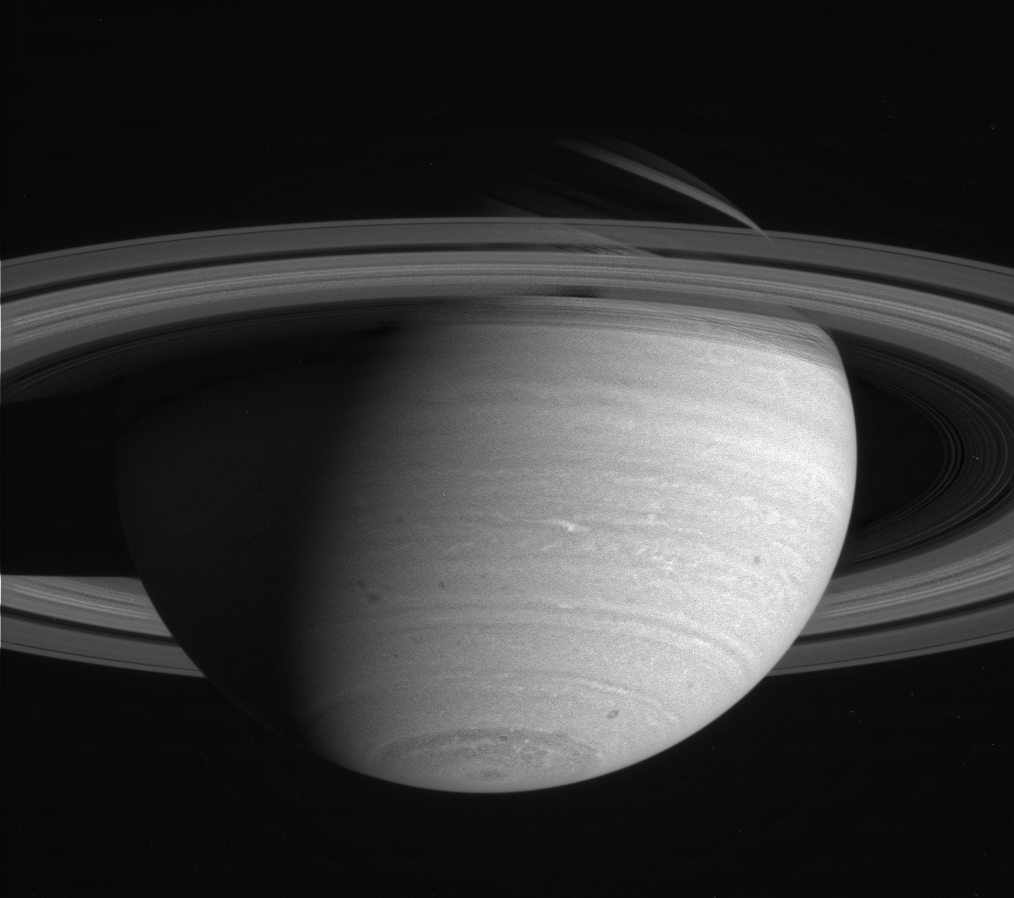

Atmospheric Detail in the Near Infrared

Saturn shows white feathery clouds near 45 degrees south latitude. Note the disturbances around the eastern edge of the south polar collar. The moon Mimas is visible above the rings at the upper right. The image was taken with the Cassini narrow angle camera in the near infrared on May 10, 2004, at a distance of 27.2 million kilometers (16.9 million miles) from Saturn. Image scale is 162 kilometers (101 miles) per pixel. Contrast in the image was enhanced to aid visibility.

The Cassini-Huygens mission is a cooperative project of NASA, the European Space Agency and the Italian Space Agency. The Jet Propulsion Laboratory, a division of the California Institute of Technology in Pasadena, manages the Cassini-Huygens mission for NASA’s Office of Space Science, Washington, D.C. The Cassini orbiter and its two onboard cameras, were designed, developed and assembled at JPL. The imaging team is based at the Space Science Institute, Boulder, Colo.

Credit: NASA/JPL/Space Science Institute